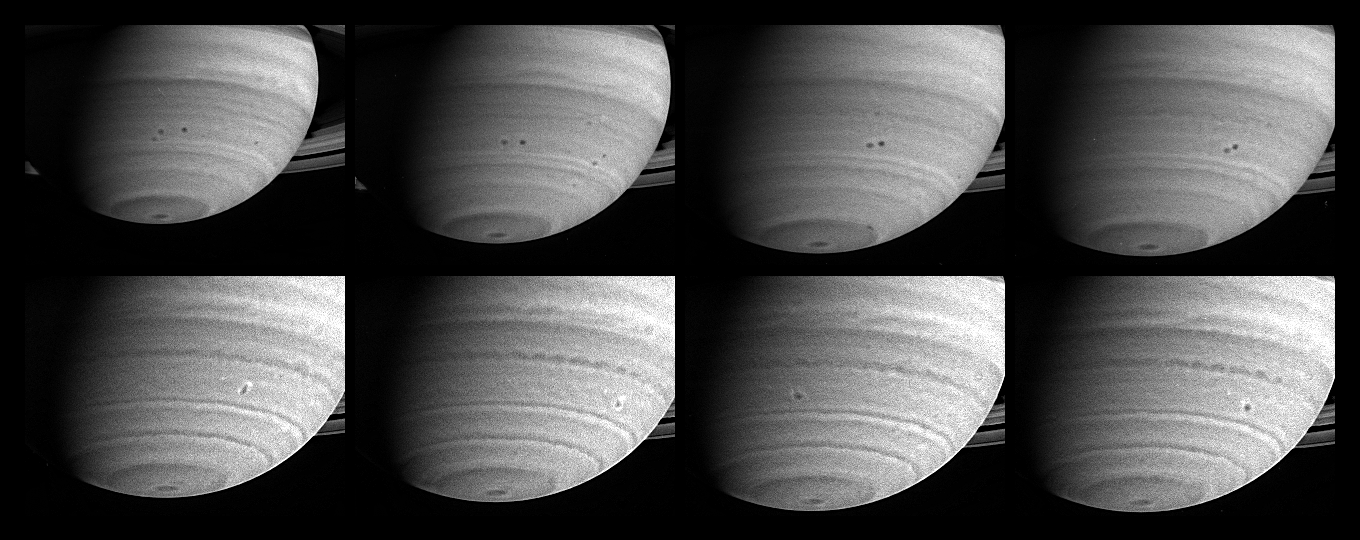

Merging Saturnian Storms

Three months before its scheduled arrival at Saturn, the Cassini spacecraft has observed two storms in the act of merging. With diameters close to 1,000 kilometers (621 miles), both storms, which appear as spots in the southern hemisphere, were seen moving west, relative to the rotation of Saturn’s interior, for about a month before they merged on March 19 through 20, 2004.

This set of eight images was taken between Feb. 22 and March 22, 2004. The top four frames span 26 days. They are portions of images from the narrow angle camera taken through a filter accepting light in the near-infrared region of the spectrum centered at 619 nanometers, and they show two storms approaching each other. Both storms are located at 36 degrees south latitude and sit in an anti-cyclonic shear zone, which means that the flow to the north is westward relative to the flow to the south. Consequently, the northern storm moves westward at a slightly greater rate than the southern one, 11 meters versus 6 meters per second (25 and 13 mph), respectively. The storms drift with these currents and engage in a counterclockwise dance before merging with each other.

The bottom four frames are from images taken on March 19, 20, 21 and 22, in a region of the spectrum visible to the human eye; they illustrate the storms’ evolution. Just after the merger, on March 20, the new feature is elongated in the north-south direction, with bright clouds on either end. Two days later, on March 22, the storm has settled into a more circular shape, and the bright clouds have spread around the circumference to form a halo. Whether the bright clouds are particles of a different composition or simply at a different altitude is uncertain.

The new storm is a few tenths of a degree farther south than either of its progenitors. There, its westward velocity is weaker, and it is almost stationary relative to the planet’s rotation. Although these particular storms move slowly west, storms at Saturn’s equator move east at speeds up to 450 meters per second (1,000 mph), which is 10 times the speed of Earth’s jet streams and three times greater than the equatorial winds on Jupiter. Saturn is the windiest planet in the solar system, which is another mystery of the ringed giant. The image scale ranges from 381 kilometers (237 miles) to 300 kilometers (186 miles) per pixel. All images have been processed to enhance visibility.

The Cassini-Huygens mission is a cooperative project of NASA, the European Space Agency and the Italian Space Agency. The Jet Propulsion Laboratory, a division of the California Institute of Technology in Pasadena, manages the Cassini-Huygens mission for NASA’s Office of Space Science, Washington, D.C. The Cassini orbiter and its two onboard cameras, were designed, developed and assembled at JPL. The imaging team is based at the Space Science Institute, Boulder, Colo.

Credit: NASA/JPL/Space Science Institute